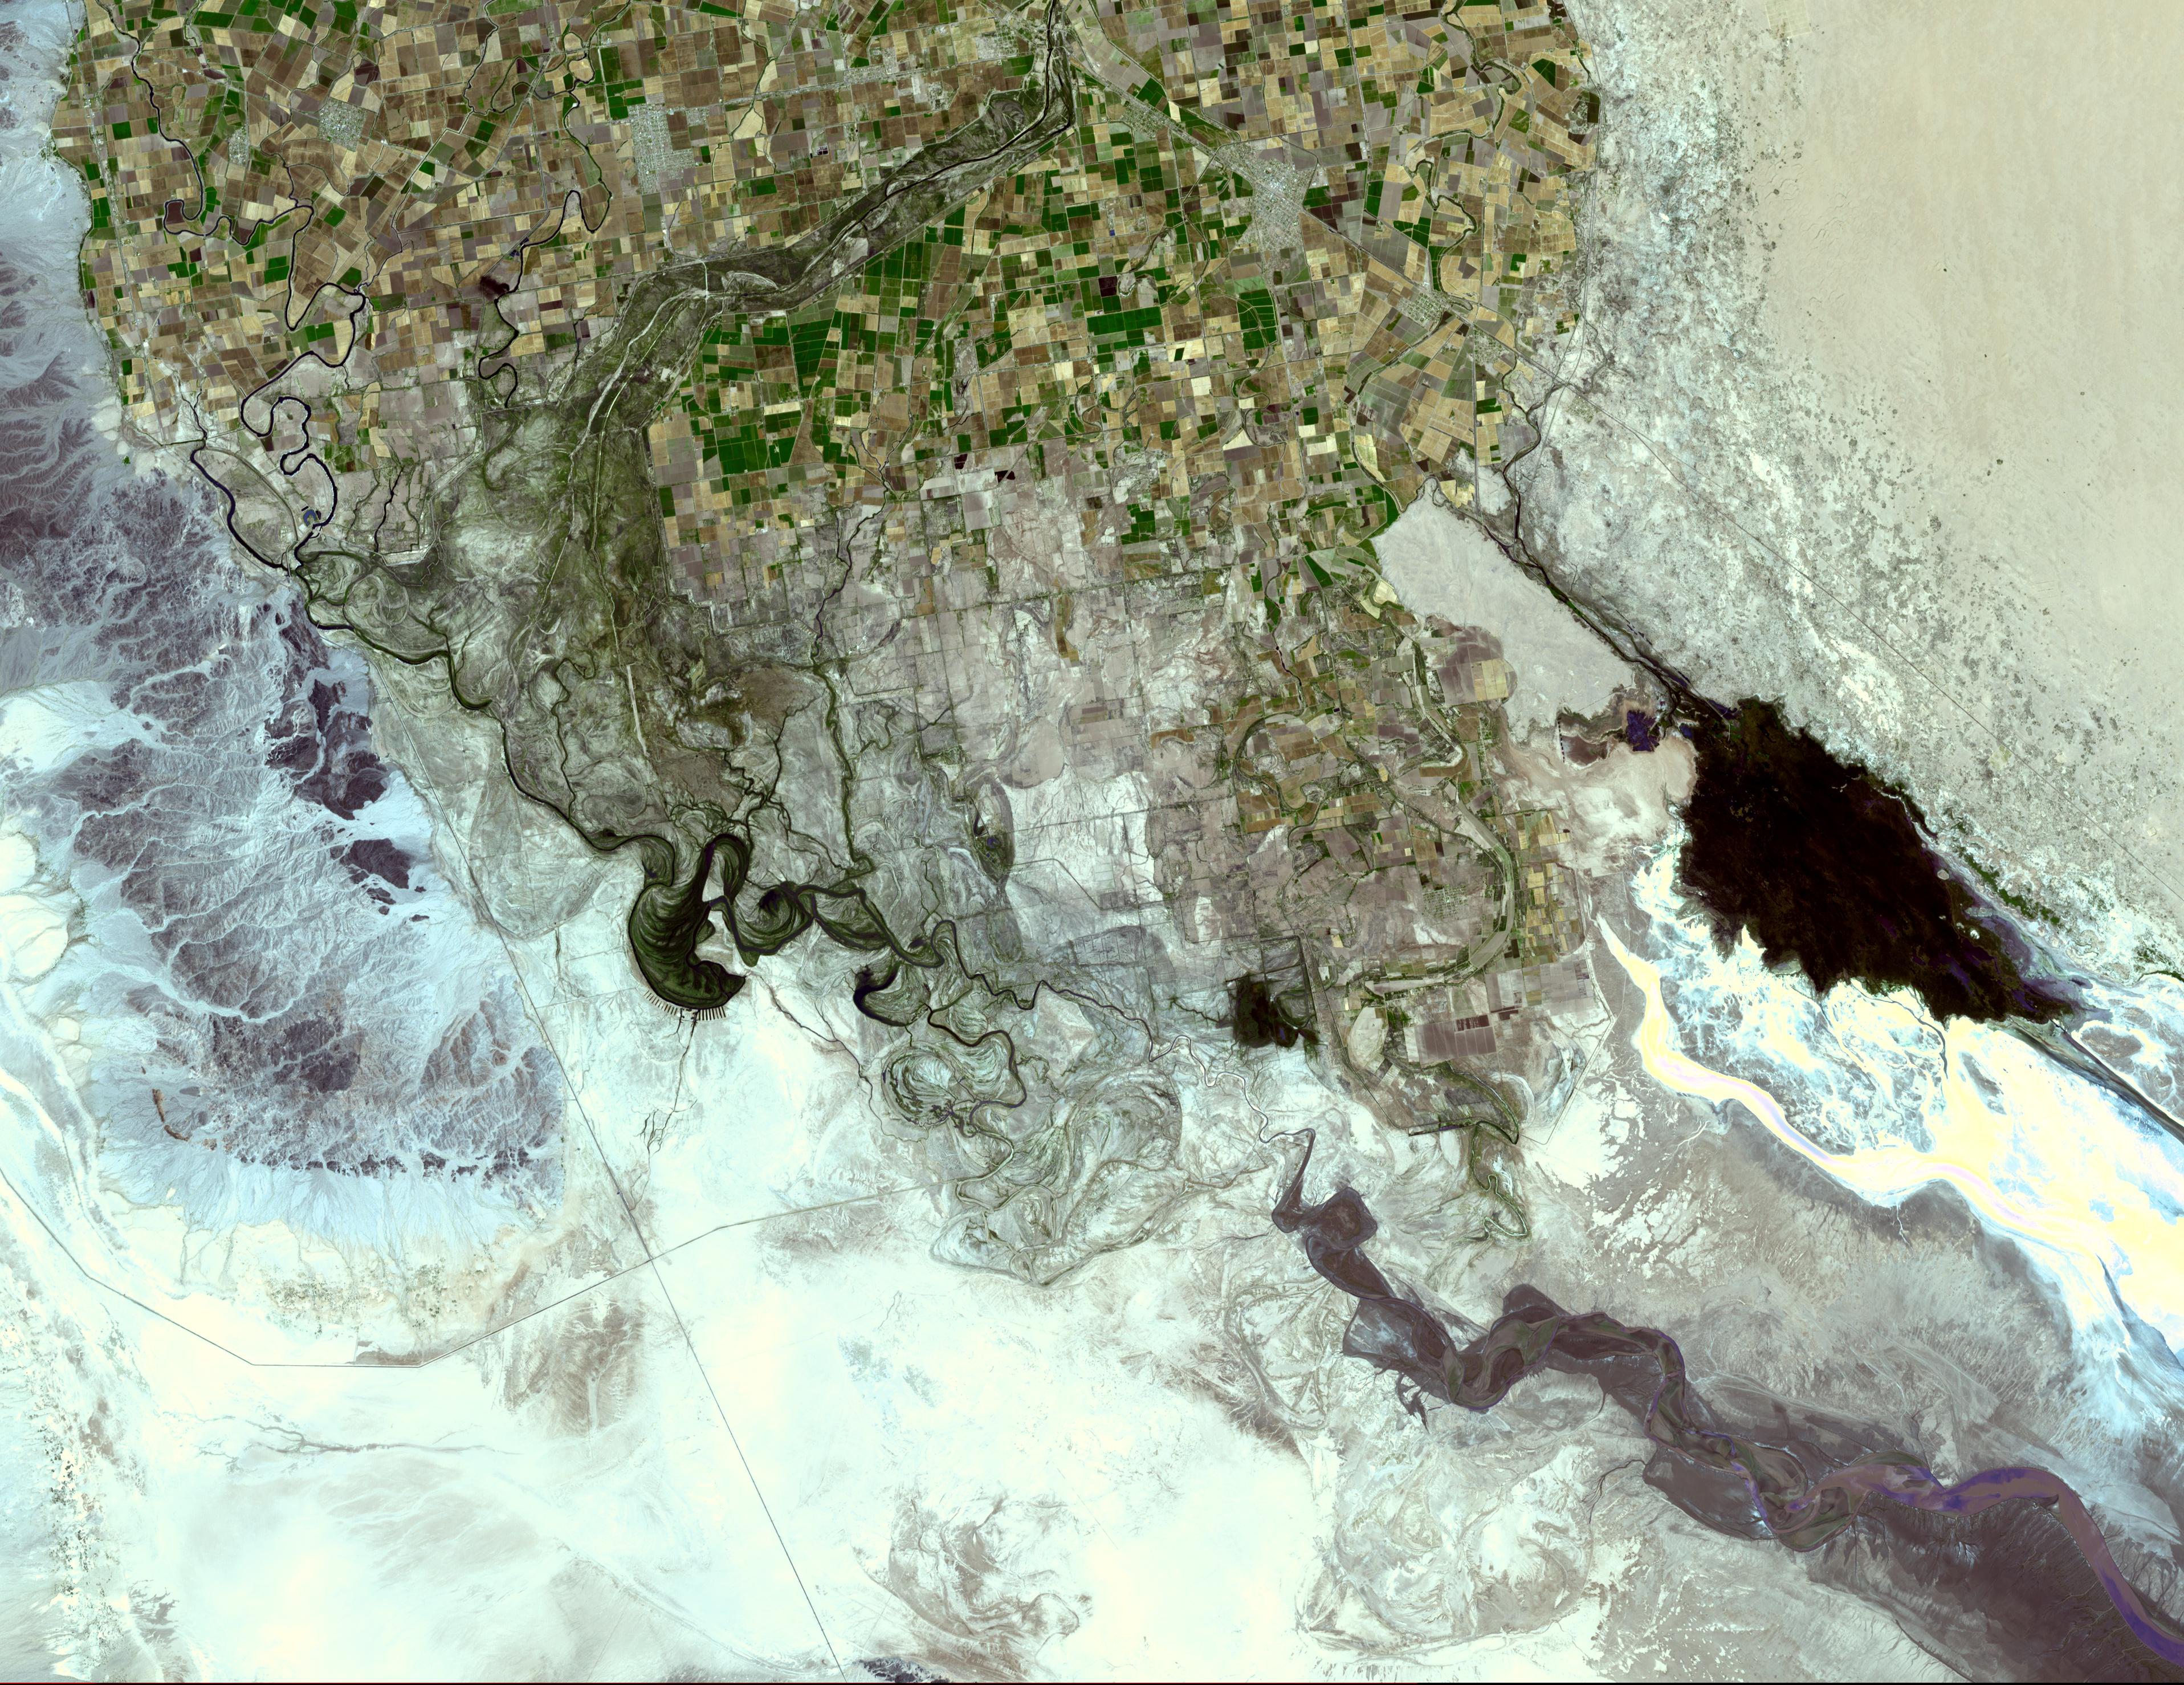

Colorado River Delta

The Colorado River ends its 2330 km journey in the Gulf of Mexico in Baja California. The heavy use of the river as an irrigation source for the Imperial Valley has dessicated the lower course of the river in Mexico such that it no longer consistently reaches the sea. Prior to the mid 20th century, the Colorado River Delta provided a rich estuarine marshland that is now essentially desiccated, but nonetheless is an important ecological resource.

The image was acquired May 29, 2006, covers an area of 44.3 x 57.5 km, and is located at 32.1 degrees north latitude, 115.1 degrees west longitude.

The U.S. science team is located at NASA’s Jet Propulsion Laboratory, Pasadena, Calif. The Terra mission is part of NASA’s Science Mission Directorate.

Credit: NASA/GSFC/METI/ERSDAC/JAROS, and U.S./Japan ASTER Science Team